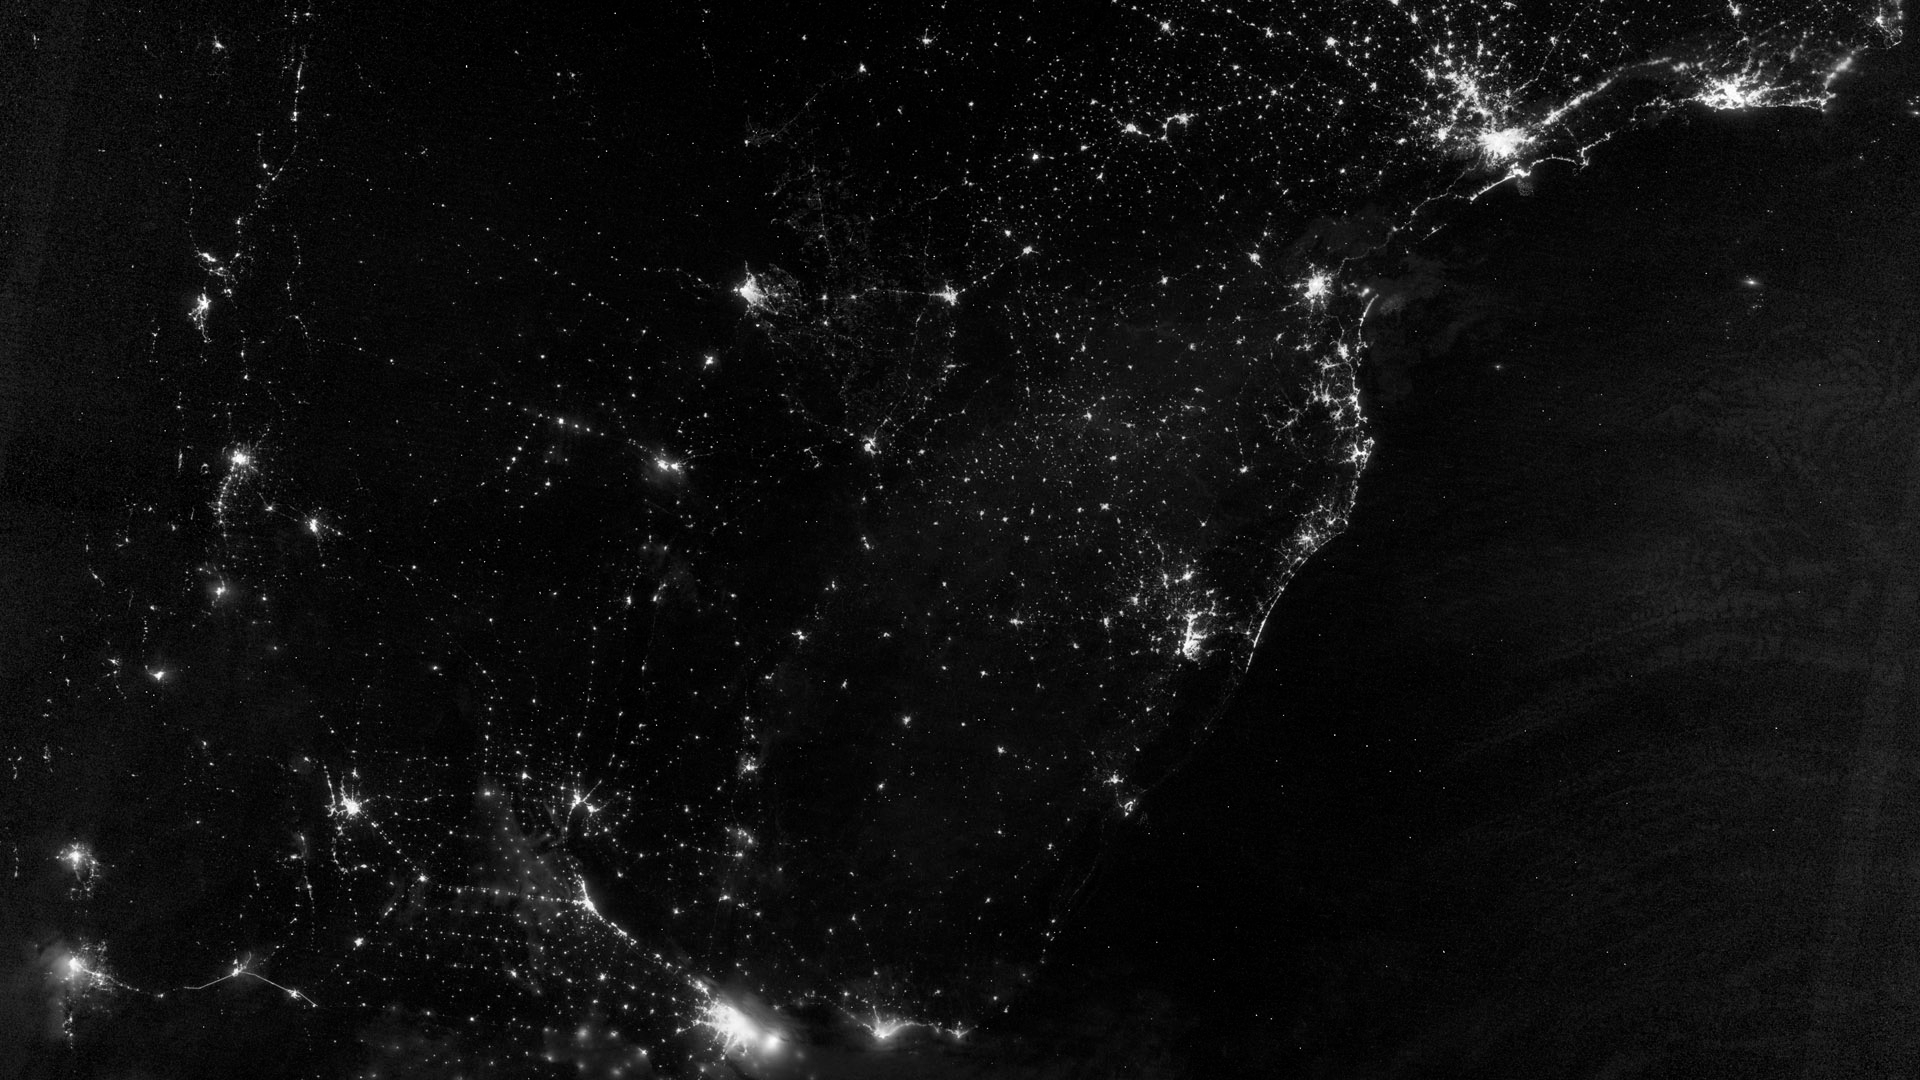

City Lights of South America’s Atlantic Coast

This image of part of the Atlantic coast of South America was acquired by the Suomi NPP satellite on the night of July 20, 2012. The image was made possible by the “day-night band” of the Visible Infrared Imaging Radiometer Suite (VIIRS), which detects light in a range of wavelengths from green to near-infrared and uses filtering techniques to observe dim signals such as city lights, gas flares, auroras, wildfires, and reflected moonlight. “Nothing tells us more about the spread of humans across the Earth than city lights,” says Chris Elvidge, who leads the Earth Observation Group at NOAA’s National Geophysical Data Center. Named for satellite meteorology pioneer Verner Suomi, NPP flies over any given point on Earth's surface twice each day at roughly 1:30 a.m. and p.m. The polar-orbiting satellite flies 824 kilometers (512 miles) above the surface, sending its data once per orbit to a ground station in Svalbard, Norway, and continuously to local direct broadcast users distributed around the world. Suomi NPP is managed by NASA with operational support from NOAA and its Joint Polar Satellite System, which manages the satellite's ground system. NASA Earth Observatory image by Jesse Allen and Robert Simmon, using VIIRS Day-Night Band data from the Suomi National Polar-orbiting Partnership. Suomi NPP is the result of a partnership between NASA, the National Oceanic and Atmospheric Administration, and the Department of Defense.

Credit: NASA Earth Observatory Click here